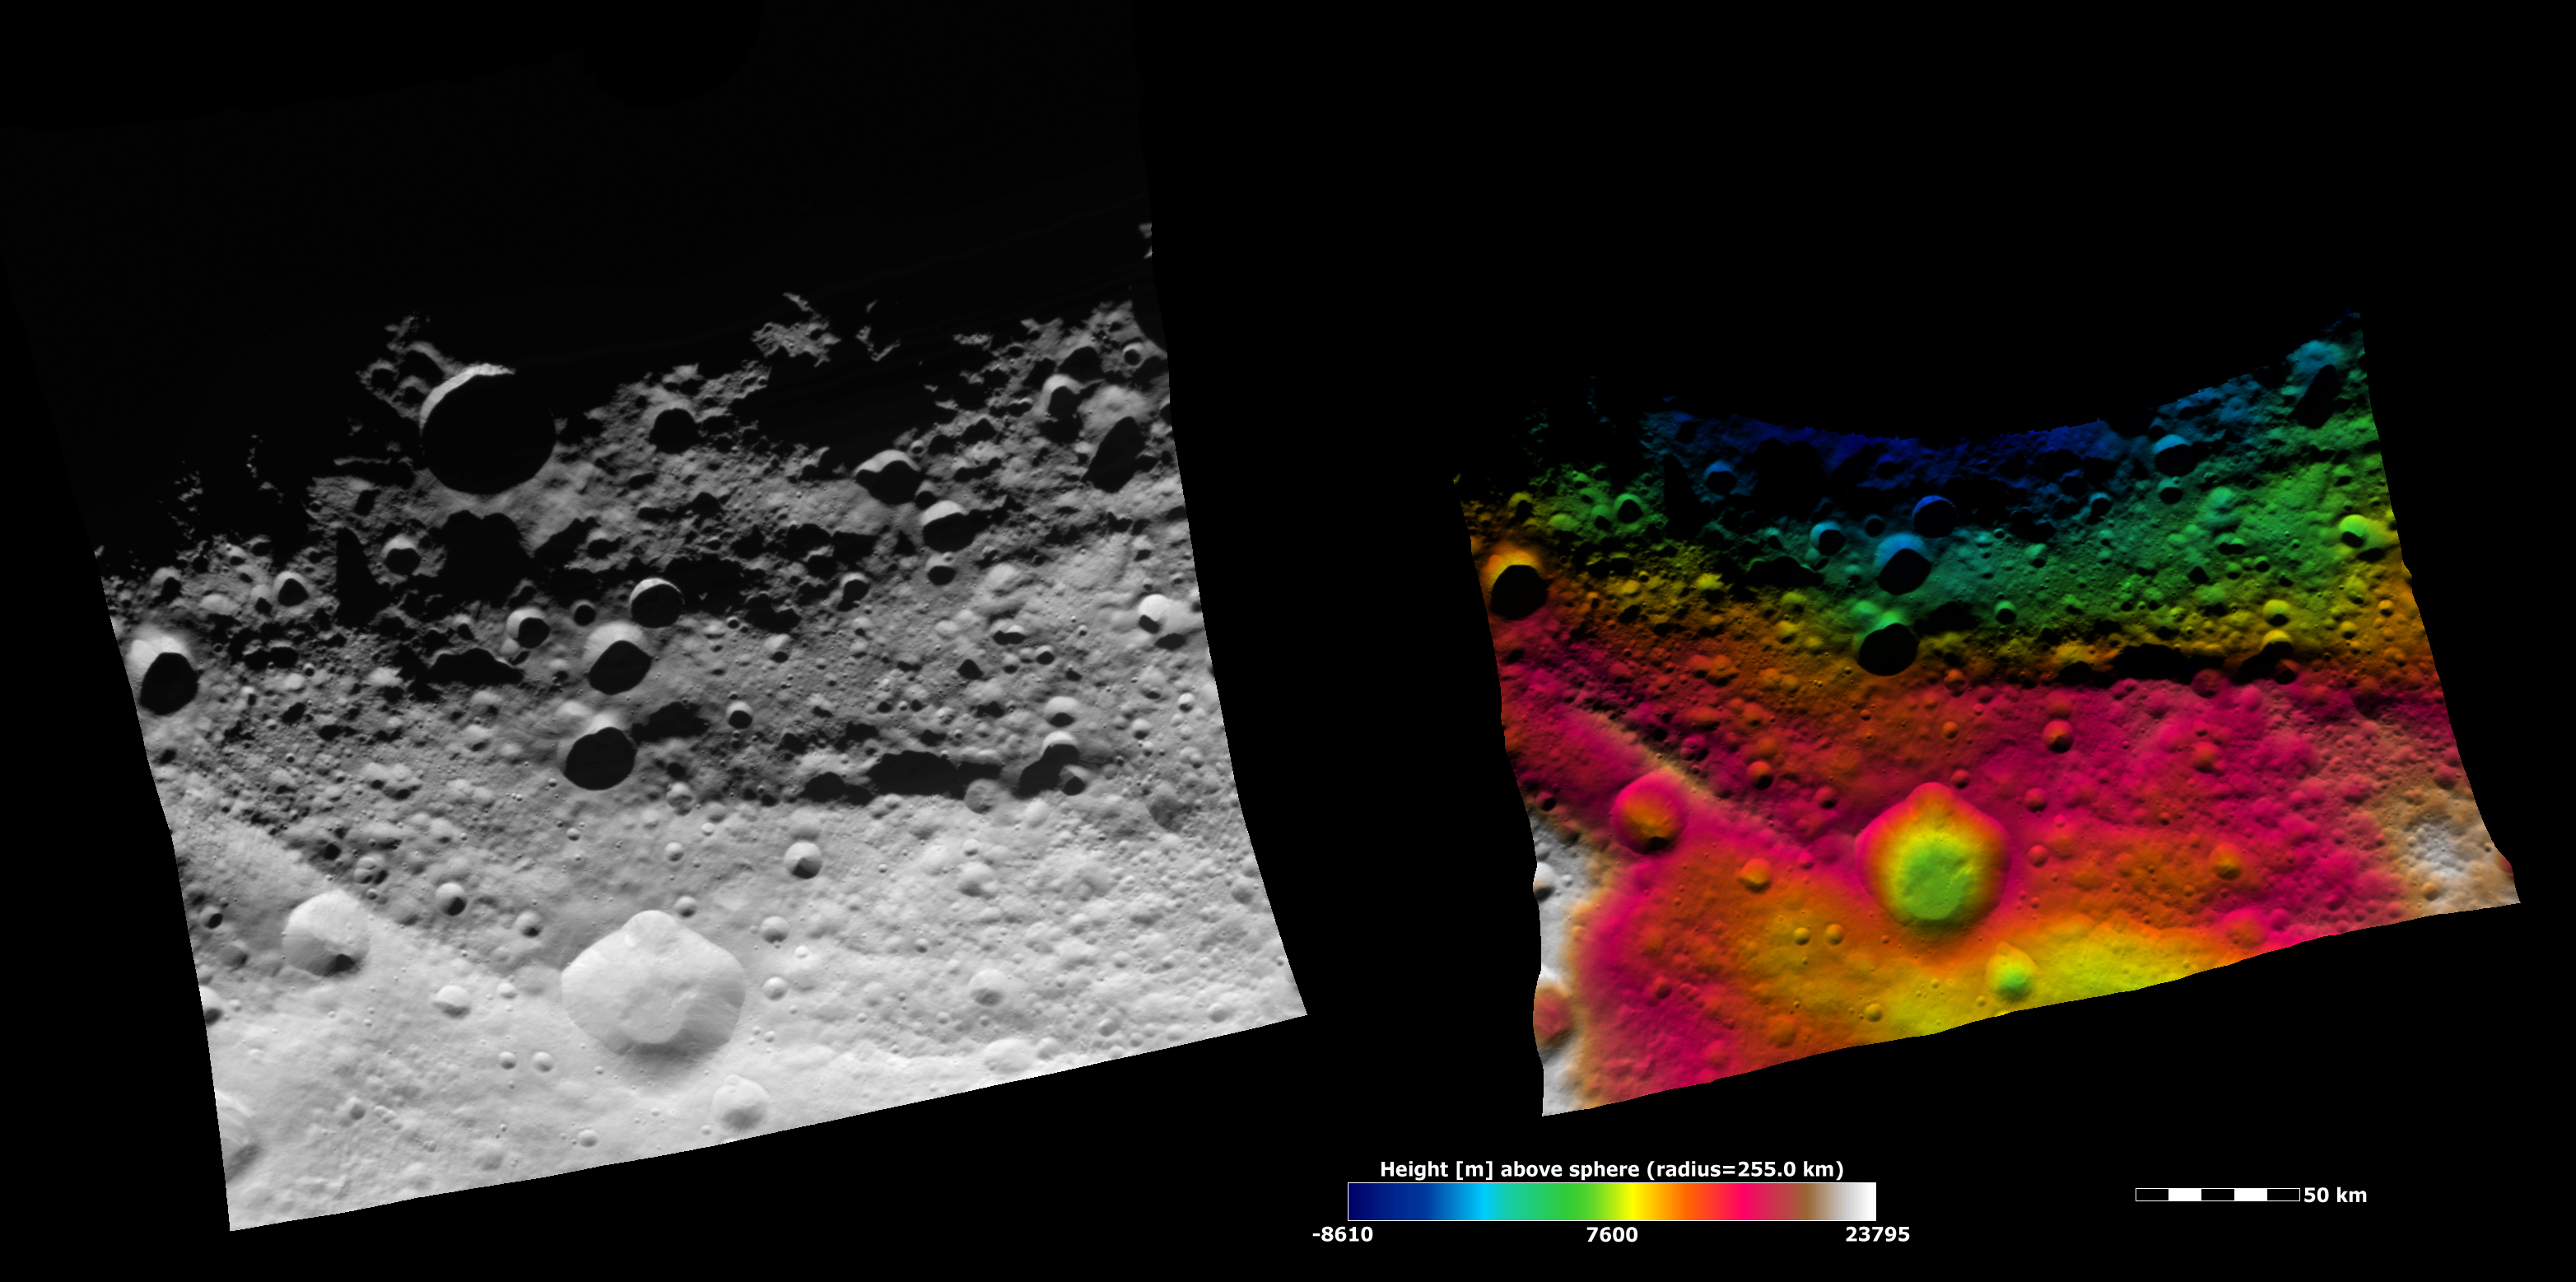

Topography of Vesta’s Equatorial Region I

These Dawn FC (framing camera) images show part of Vesta’s equatorial region, which contains a prominent, deep impact crater (lower center of image) and large troughs (linear depressions). The left image is an albedo image, which is taken directly through the clear filter of the FC. Such an image shows the albedo (e.g. brightness/darkness) of the surface. The right image uses the same albedo image as its base but then a color-coded height representation of the topography is overlain onto it. The topography is calculated from a set of images that were observed from different viewing directions, called stereo images. The various colors correspond to the height of the area that they color. For example, the white areas in the bottom corners of the image are the highest areas and the blue areas along the top of the image are the lowest. The prominent impact crater is set into a topographically high area defined by the red and white color-coding. Above this area there are a number of deep troughs represented by green and blue color-coding. A conspicuous trough on the left, which looks like it could be quite deep in the albedo image, is shown by the color-coding in the topography image to be only a little shallower than the area surrounding it.

NASA’s Dawn spacecraft obtained the albedo image with its framing camera on August 11th 2011. This image was taken through the camera’s clear filter. The distance to the surface of Vesta is 2740 km the image has a resolution of about 250 meters per pixel. The images are projected using a lambert-azimuthal map projection.

The Dawn mission to Vesta and Ceres is managed by NASA’s Jet Propulsion Laboratory, a division of the California Institute of Technology in Pasadena, for NASA’s Science Mission Directorate, Washington D.C. UCLA is responsible for overall Dawn mission science. Dawn’s VIR was provided by ASI, the Italian Space Agency and is managed by INAF, Italy’s National Institute for Astrophysics, in collaboration with Selex Galileo, where it was built.

Credit: NASA/JPL-Caltech/UCLA/MPS/DLR/IDA